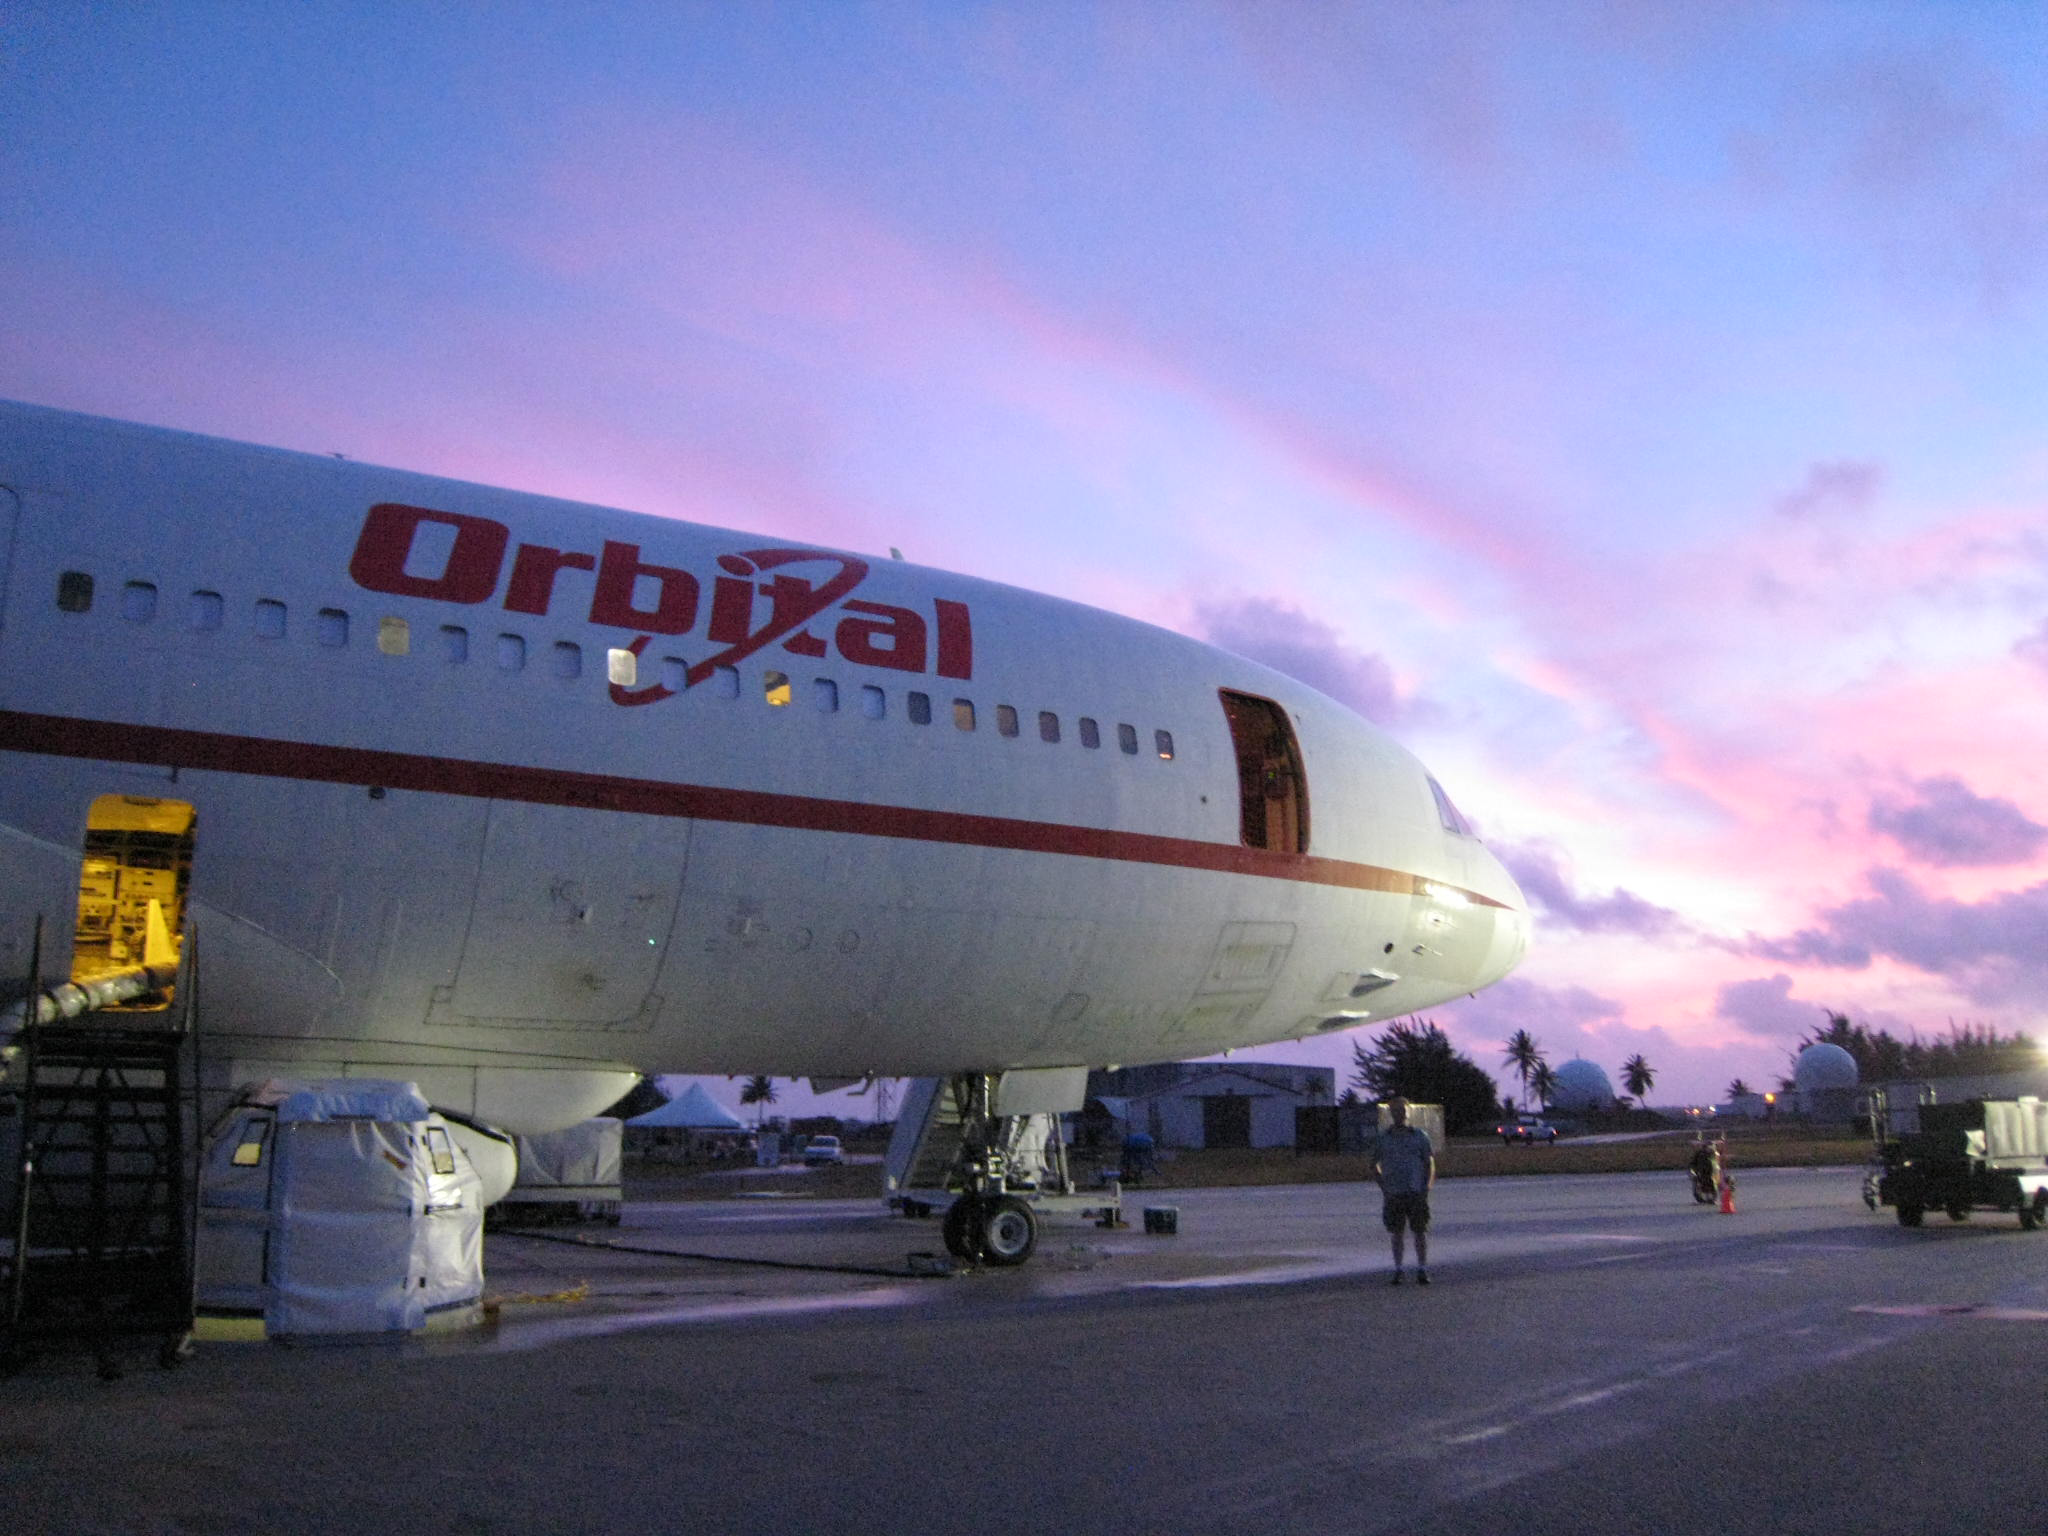

NuSTAR on Coral Island of Kwajalein

The carrier plane that will give NuSTAR and its rocket a lift to their airborne launch site is seen here at sunrise on Kwajalein Atoll in the Pacific Ocean (an atoll is a coral island with a central lagoon). NuSTAR and its Pegasus XL rocket are strapped to the bottom of the plane — the L-1011 “Stargazer” — from Orbital Sciences Corporation.

Credit: NASA/JPL-Caltech/UCB